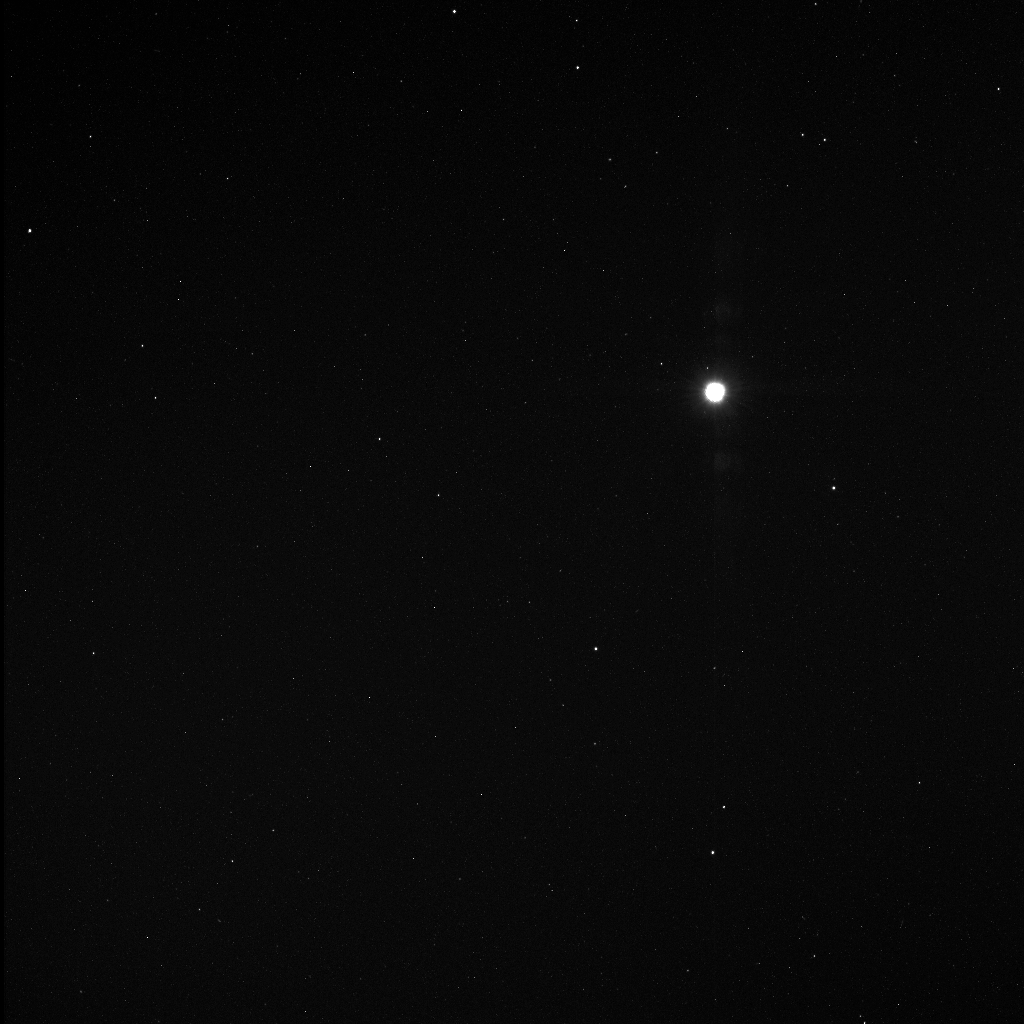

A View of Venus while Searching for Vulcanoids

Images from the latest vulcanoid search are currently being transmitted to Earth, and one of those 256 images is shown here. Vulcanoids are small rocky bodies that have been postulated to exist in orbits between Mercury and the Sun, though no such object has yet been detected. MESSENGER has the unique opportunity to search for smaller and fainter vulcanoids than has ever before been possible. The best opportunities for MESSENGER to search for vulcanoids are during perihelion passages, when the spacecraft’s orbit brings it closest to the Sun. MESSENGER has searched for vulcanoids during three perihelion passages to date, in June 2008, in February 2009, and most recently in January 2010. There will be another three perihelion passages in 2010, which will provide additional opportunities to continue the search. MESSENGER images acquired to date have not revealed any vulcanoids. The bright object in the image here is Venus. For examining Venus, the image is over-exposed, but in the quest for very small, very faint objects, this type of image is just what is needed.

Date Acquired: January 16, 2010
Image Mission Elapsed Time (MET): 172094712
Instrument: Wide Angle Camera (WAC) of the Mercury Dual Imaging System (MDIS)
WAC Filter: 2 (clear filter)
Field of View: The WAC has a 10.5° field of view

These images are from MESSENGER, a NASA Discovery mission to conduct the first orbital study of the innermost planet, Mercury. For information regarding the use of images, see the MESSENGER image use policy.

Credit: NASA/Johns Hopkins University Applied Physics Laboratory/Carnegie Institution of Washington